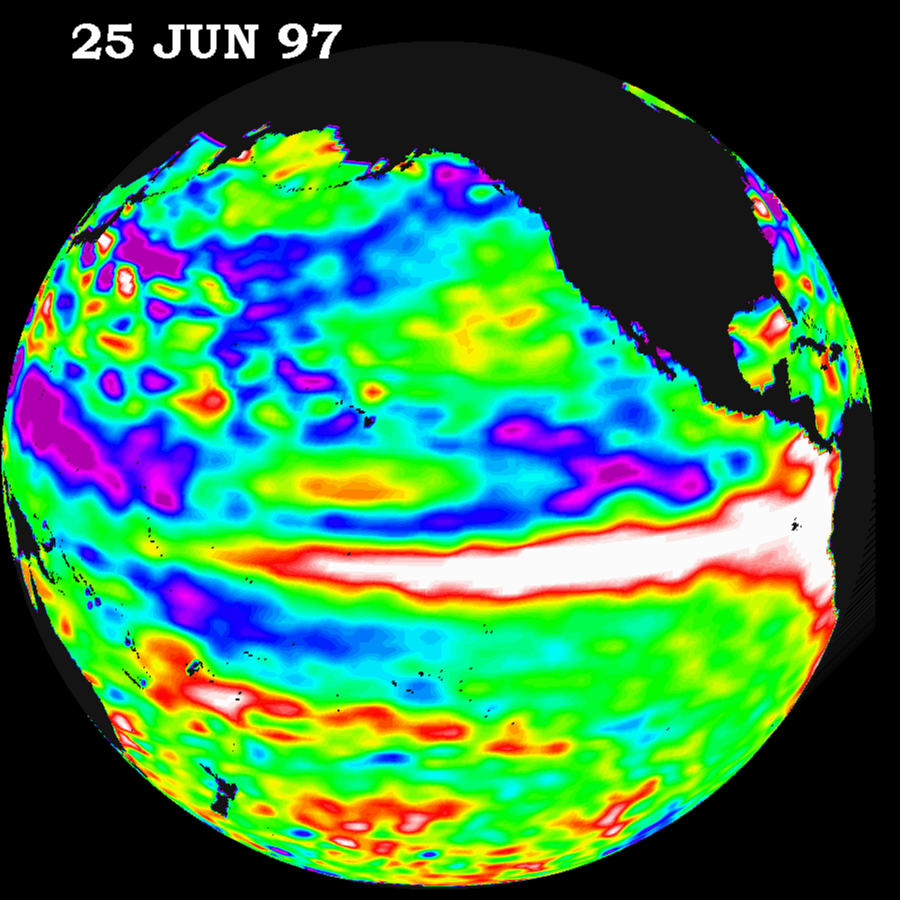

TOPEX/El Niño Watch – June 25, 1997

This image of the Pacific Ocean was produced using sea surface height measurements taken by the U.S./French TOPEX/POSEIDON satellite. The image shows sea surface height relative to normal ocean conditions on June 25, 1997 and provides more convincing information that the weather-disrupting phenomenon known as El Niño is back and getting stronger. The white and red areas indicate unusual patterns of heat storage; in the white areas, the sea surface is between 14 and 32 centimeters (6 to 13 inches) above normal; in the red areas, it s about 10 centimeters (4 inches) above normal. The surface area covered by the warm water mass is about one and one-half times the size of the continental United States. The added amount of oceanic warm water near the Americas, with a temperature between 21-30 degrees Celsius (70-85 degrees Fahrenheit), is about 30 times the volume of water in all the U.S. Great Lakes combined. The green areas indicate normal conditions, while purple (the western Pacific) means at least 18 centimeters (7 inches) below normal sea level.

The El Niño phenomenon is thought to be triggered when the steady westward blowing trade winds weaken and even reverse direction. This change in the winds allows a large mass of warm water (the red and white area) that is normally located near Australia to move eastward along the equator until it reaches the coast of South America. The displacement of so much warm water affects evaporation, where rain clouds form and, consequently, alters the typical atmospheric jet stream patterns around the world. Using these global data, limited regional measurements from buoys and ships, and a forecasting model of the ocean-atmosphere system, the National Centers for Environmental Prediction (NCEP) of the National Oceanic and Atmospheric Administration, (NOAA), has issued an advisory indicating the presence of the early indications of El Niño conditions.

Credit: NASA/JPL